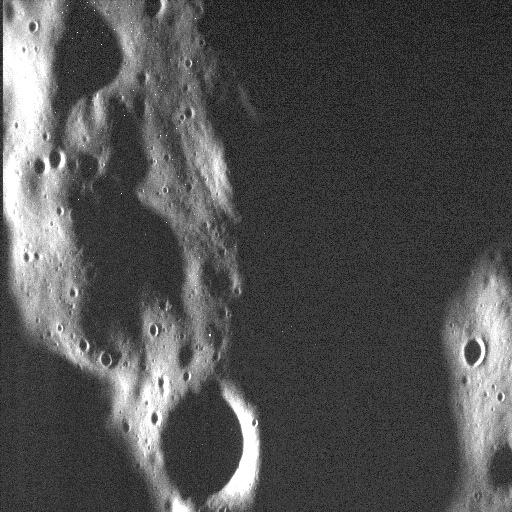

A Face in the Dark…?

At first glance, this looks like another remarkable, high-resolution view of impact-shaped terrain high in Mercury’s northern hemisphere. The scene is made all the more dramatic by the long shadows cast by the Sun, which was low in the sky when this image was taken.

But take a closer look.

Are the hairs on the back of your neck starting to stand on end? Do you have a feeling of unease, but can’t quite put your finger on it? Are you alone but feeling the urge to turn around and look behind you?

Because the arrangement of craters and shadows in the bottom right of the image resemble a scared face, wide-eyed and furtively looking to the left. What’s nearby that’s so frightening? What is lurking in the shadows? What has that face in the dark seen?

Happy Halloween!

This image was acquired as a high-resolution targeted observation as part of MESSENGER’s efforts to search for spooky things on Mercury. Targeted observations are images of a small area on Mercury’s surface at resolutions much higher than the 200-meter/pixel morphology base map. It is not possible to cover all of Mercury’s surface at this high resolution, but typically several areas of high scientific and frightening interest are imaged in this mode each week.

Date acquired: September 17, 2014
Image Mission Elapsed Time (MET): 53312695
Image ID: 7081553
Instrument: Narrow Angle Camera (NAC) of the Mercury Dual Imaging System (MDIS)
Center Latitude: 68.2°
Center Longitude: 165.2° E
Resolution: 6 meters/pixel
Scale: The left-to-right field of view in this image is bone-chilling. And about 3.3 km (2 miles) across.
Incidence Angle: 88.1°
Emission Angle: 42.1°
Phase Angle: 130.2°
North (and fear) is to the bottom-right in this image.

The MESSENGER spacecraft is the first ever to orbit the planet Mercury, and the spacecraft’s seven scientific instruments and radio science investigation are unraveling the history and evolution of the Solar System’s innermost planet. During the first two years of orbital operations, MESSENGER acquired over 150,000 images and extensive other data sets. MESSENGER is capable of continuing orbital operations until early 2015.

For information regarding the use of images, see the MESSENGER image use policy.

Credit: NASA/Johns Hopkins University Applied Physics Laboratory/Carnegie Institution of Washington